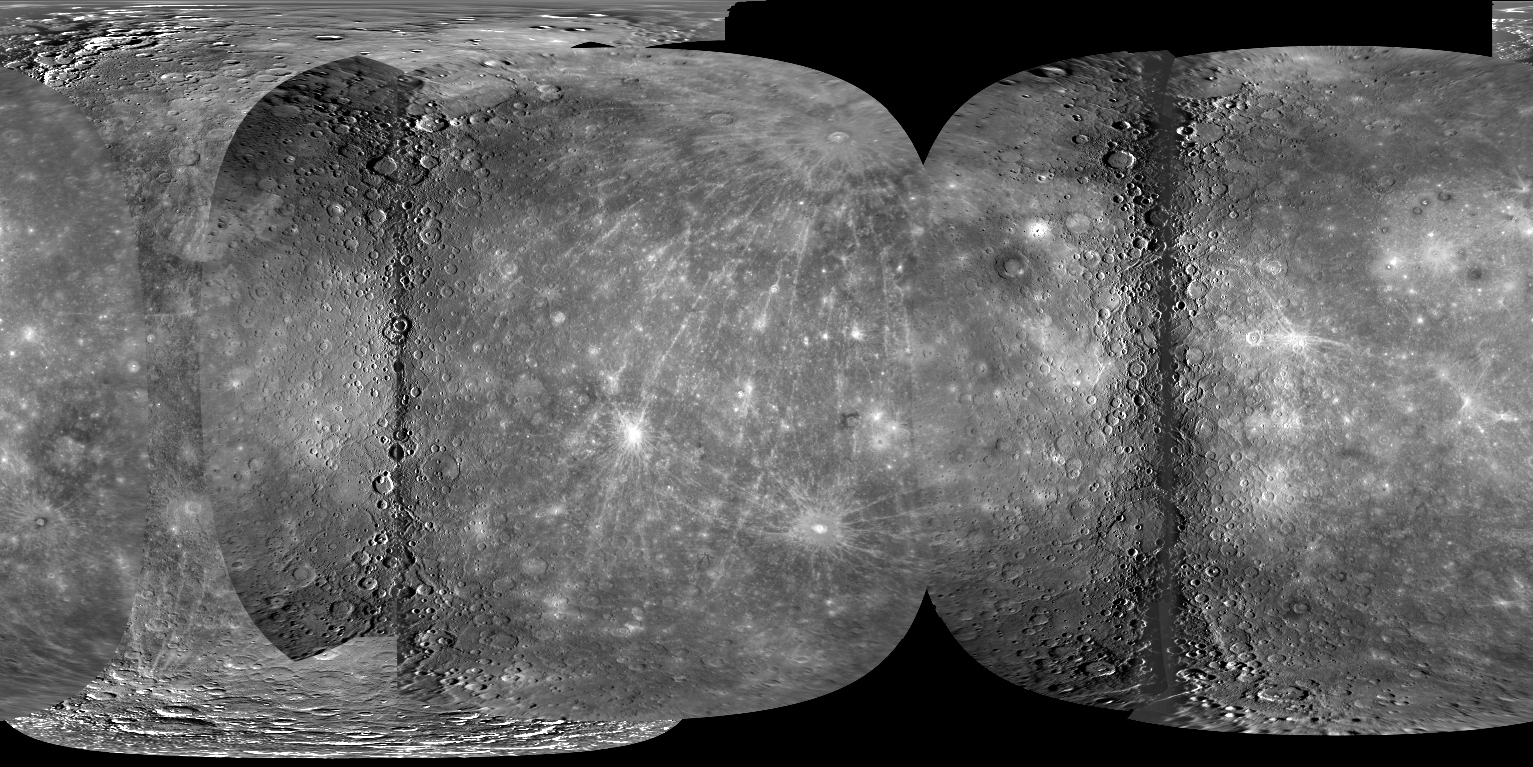

Full Global Mercury Mosaic

Today, the first high-resolution global map of Mercury was made publicly available! Members of the MESSENGER team and experts from the U. S. Geological Survey (USGS) used images from MESSENGER’s three Mercury flybys and from the Mariner 10 mission in 1974-75 to create a global mosaic that covers 97.7% of Mercury’s surface at a resolution of 500 meters/pixel (0.31 miles/pixel). The new mosaic is also being described today to the scientific community at a presentation at the American Geophysical Union Fall Meeting in San Francisco. Read the full press release for more details.

The above image shows the full global Mercury mosaic but at a greatly reduced scale of only 5% of the high-resolution version. Explore the full high-resolution mosaic by visiting the USGS Map-a-Planet website!

Date Mercury Flyby 1: January 14, 2008
Date of Mercury Flyby 2: October 6, 2008
Date of Mercury Flyby 3: September 29, 2009
Instrument: Narrow Angle Camera (NAC) of the Mercury Dual Imaging System (MDIS)
Scale: Mercury’s diameter is 4880 kilometers (3030 miles)

These images are from MESSENGER, a NASA Discovery mission to conduct the first orbital study of the innermost planet, Mercury. For information regarding the use of images, see the MESSENGER image use policy.

Credit: NASA/Johns Hopkins University Applied Physics Laboratory/Carnegie Institution of Washington/U. S. Geological Survey/Arizona State University